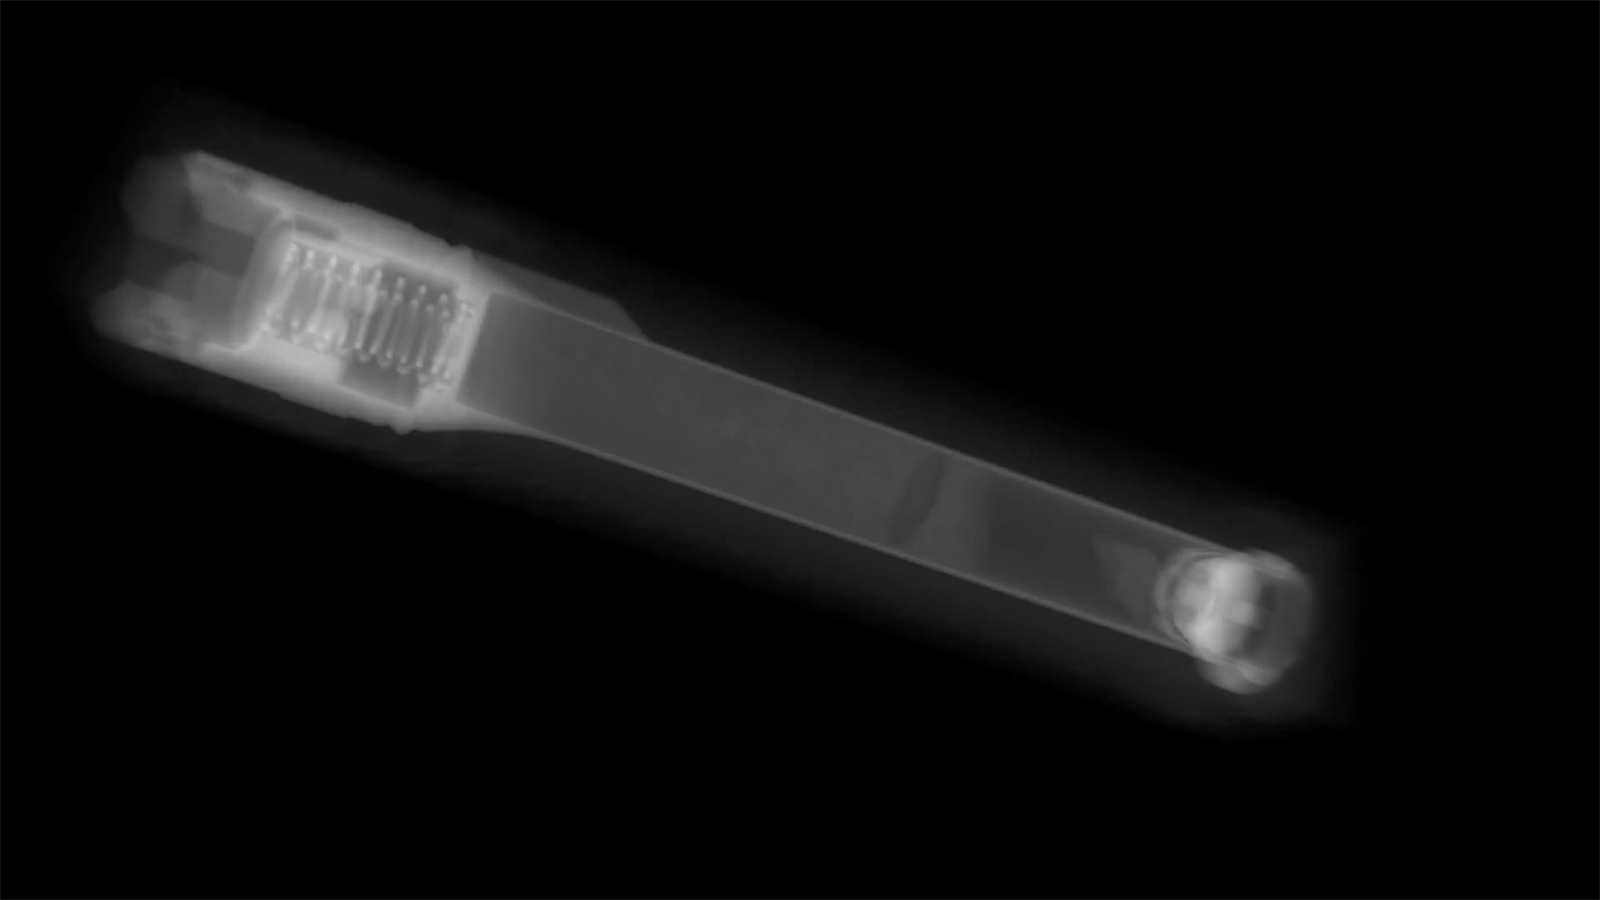

CT Scan of Mars Sample Tube

This animation shows the data collected on a Mars 2020 sample tube using a computerized tomography (CT) scanner. Engineers working on the sample tubes used the 3D imagery to better understand the tubes’ internal structure.

About the size and shape of a standard lab test tube, the 43 sample tubes headed to Mars must be lightweight, hardy enough to survive the demands of the round trip, and so clean that future scientists will be confident that what they are analyzing is 100% Mars.

JPL built and will manage operations of the Mars 2020 Perseverance rover for NASA.

Credit: NASA/JPL-Caltech